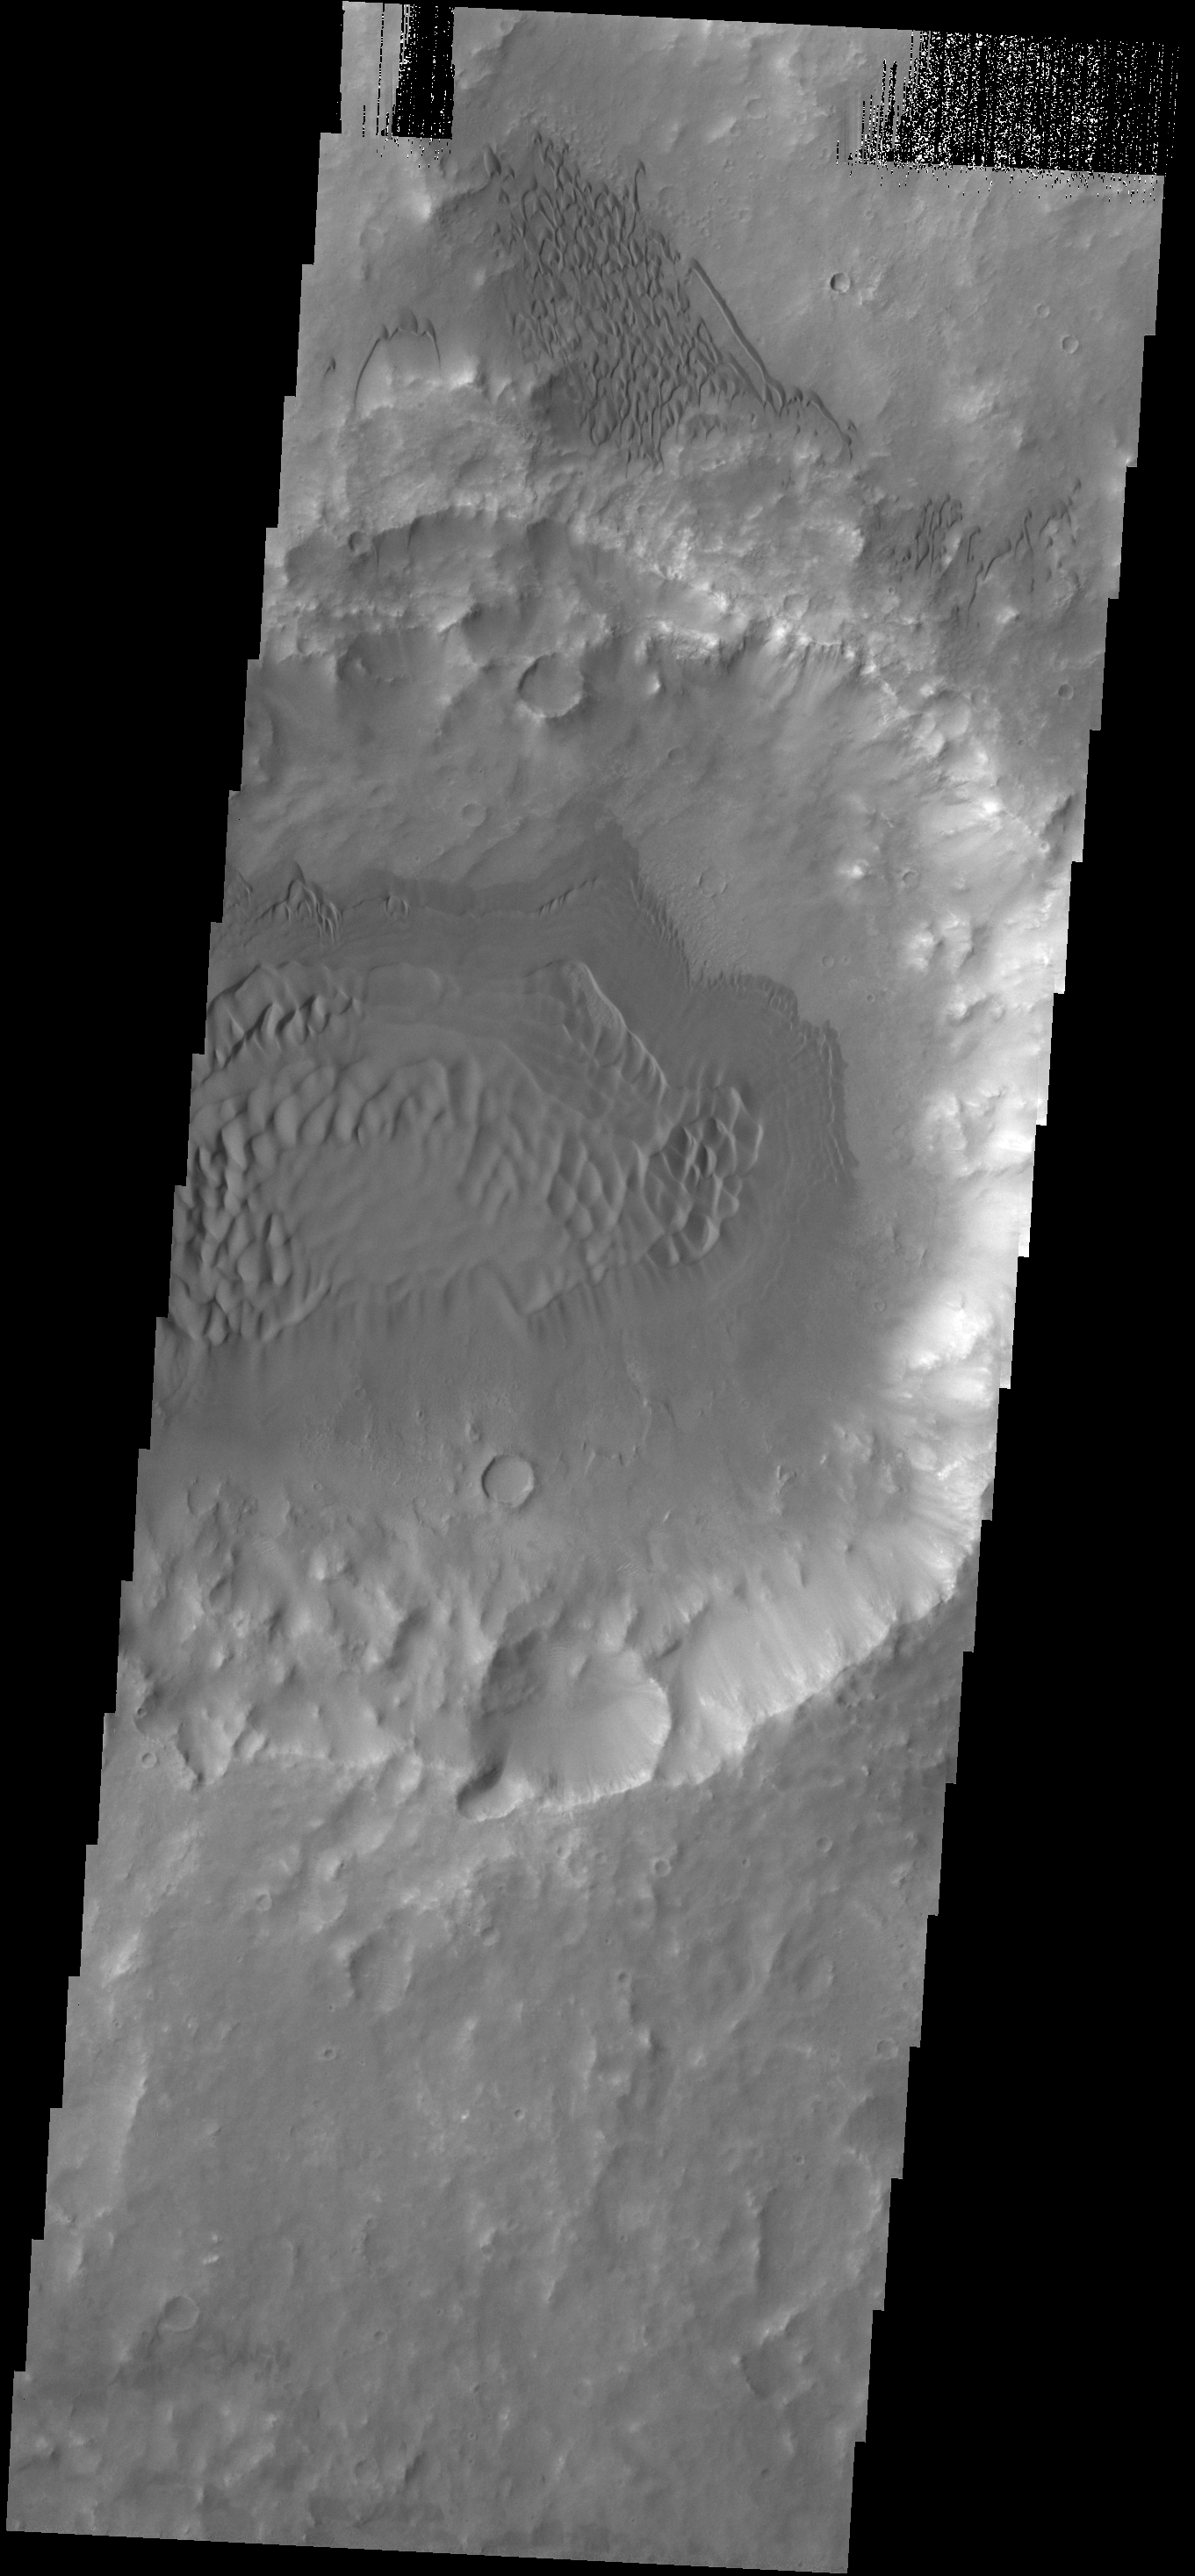

Crater Dunes

This VIS image shows dunes in and around a crater located on the floor of the much larger Herschel Crater.

Credit: NASA/JPL-Caltech/ASU